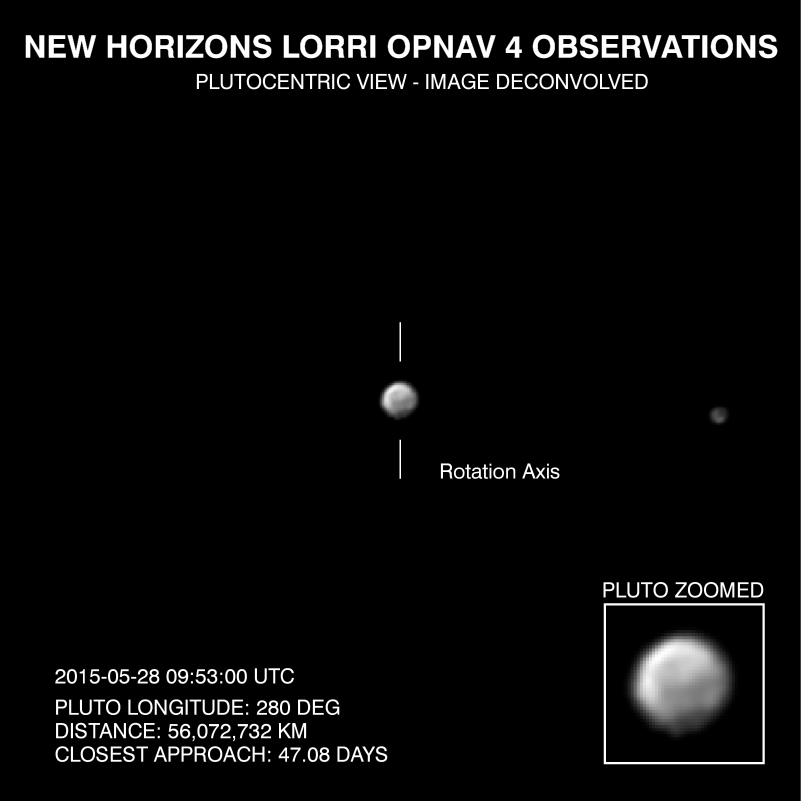

Faces of Pluto (Animation)

This “movie,” composed of images taken by New Horizons’ Long Range Reconnaissance Imager (LORRI), shows Pluto as it rotates about its axis. The images were taken May 28-June 3, 2015, from distances ranging from approximately 56 million kilometers to 48.5 million kilometers.

Visible are dramatic variations in Pluto’s surface features as it rotates. When a very large, dark region near Pluto’s equator appears near the limb, it gives Pluto a distinctly, but false, non-spherical appearance. Pluto is known to be almost perfectly spherical from previous data.

These images have been processed using a method called deconvolution, which sharpens the original images to enhance features on Pluto. Deconvolution can occasionally introduce “false” details, so the finest details in these pictures will need to be confirmed by images taken from closer range in the next few weeks. All of the images are displayed using the same brightness scale.

Credit: NASA/Johns Hopkins University Applied Physics Laboratory/Southwest Research Institute